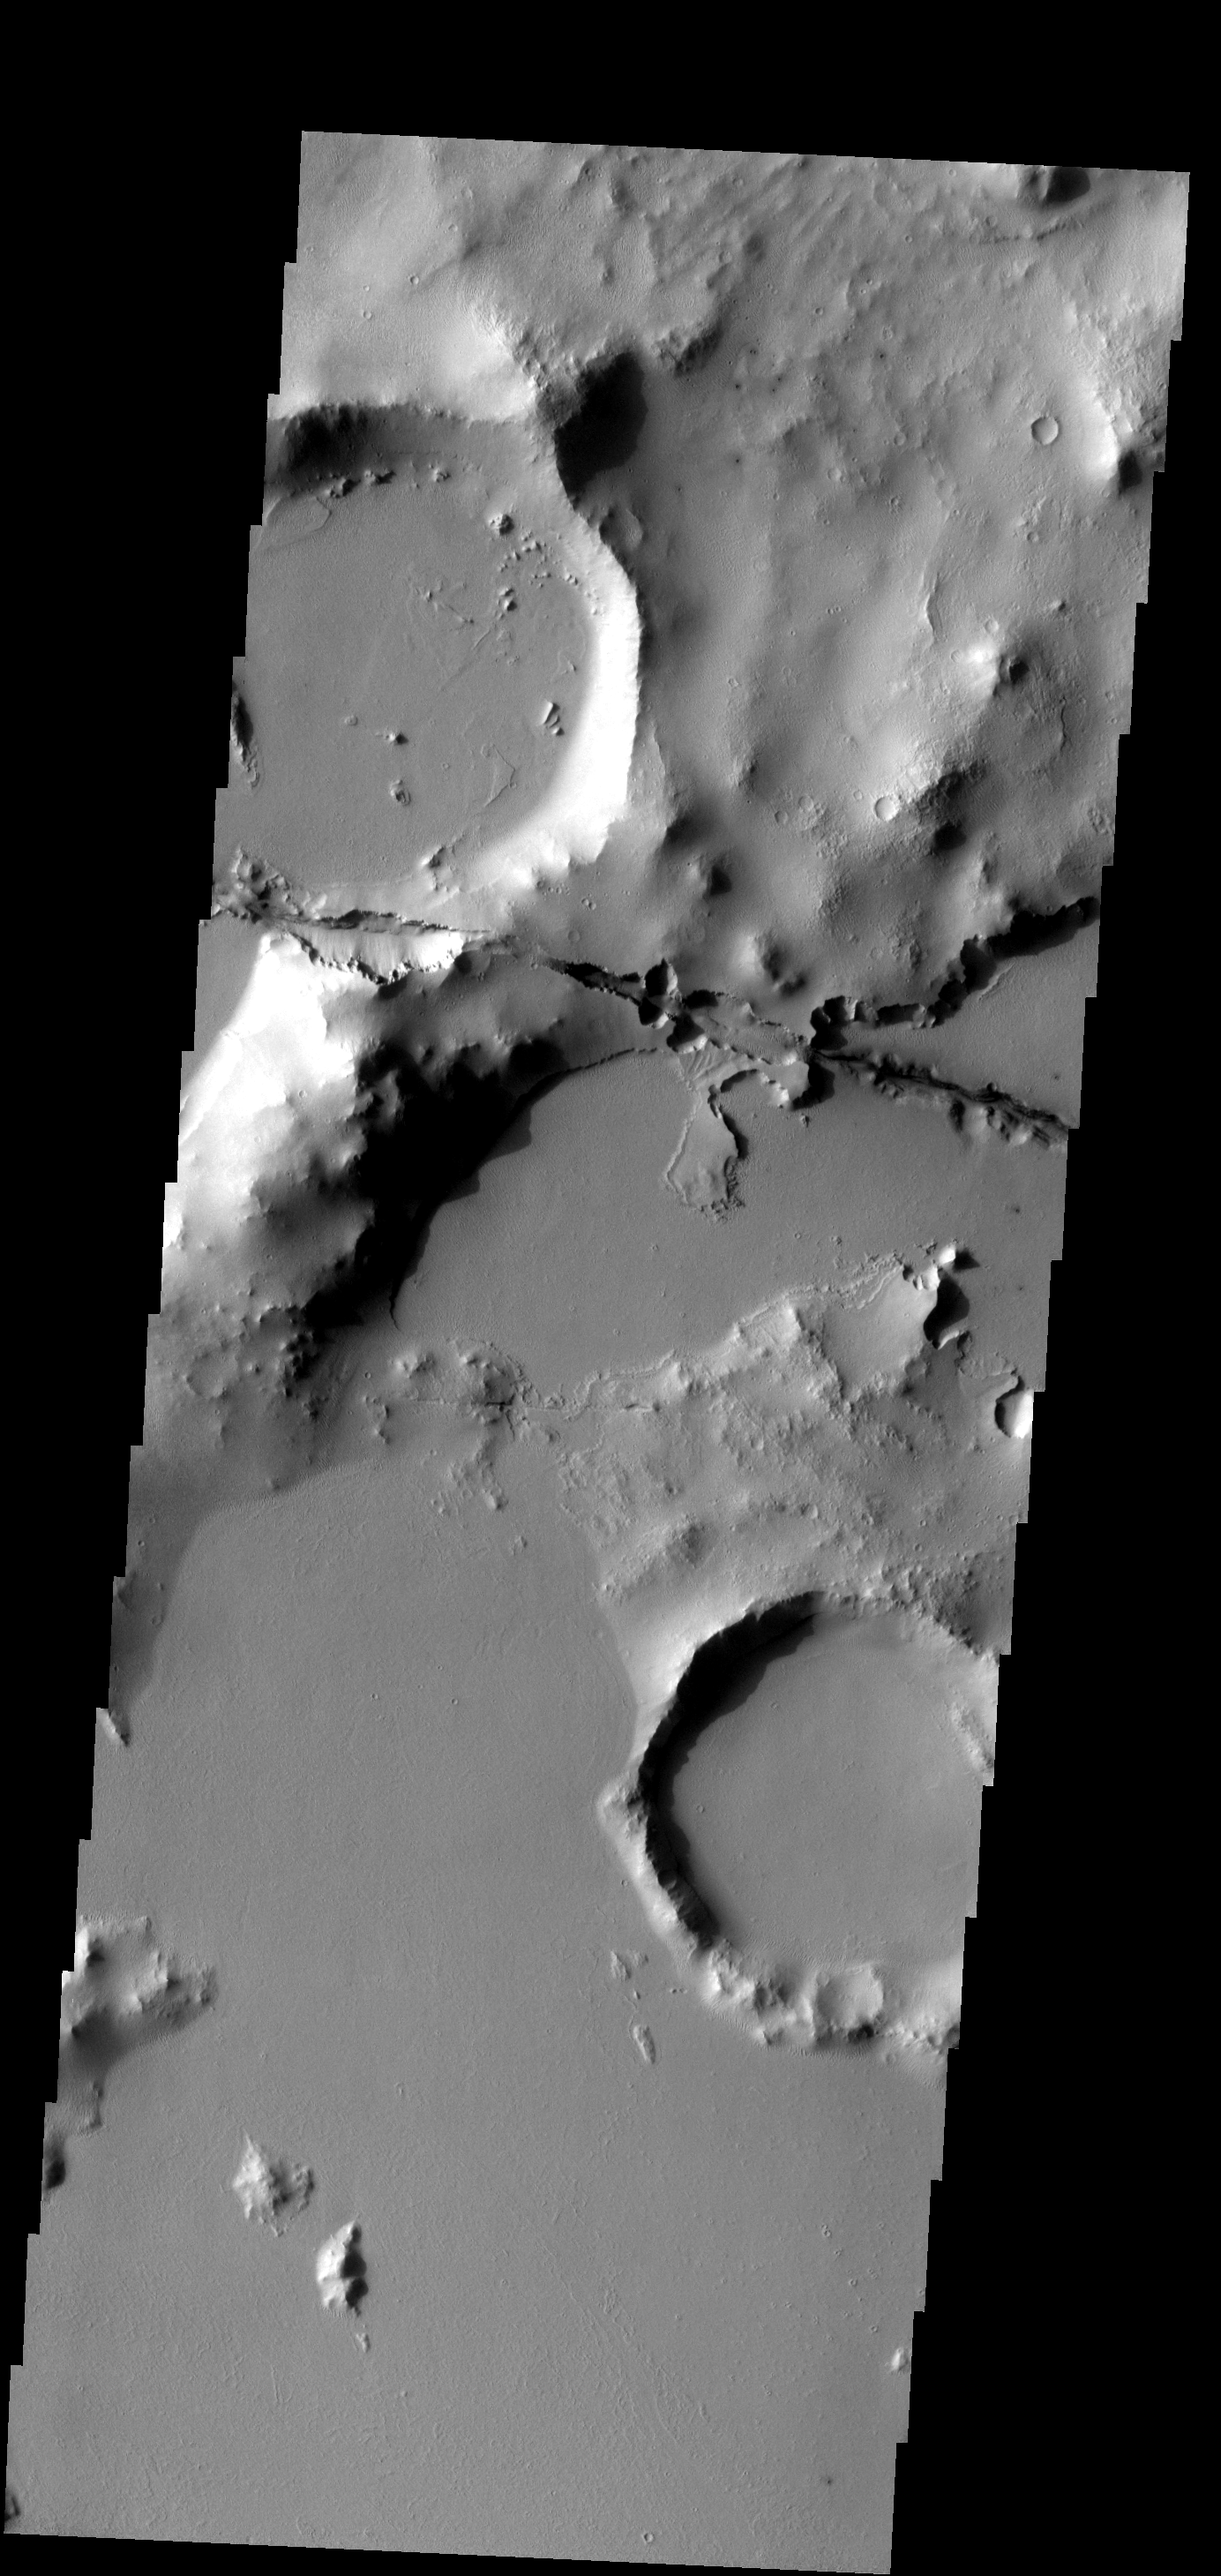

Cerberus Fossae

One of the Cerberus Fossae fractures cuts through the plains and highlands in this image.

Image information: VIS instrument. Latitude 8.5N, Longitude 159.7E. 18 meter/pixel resolution.

Please see the THEMIS Data Citation Note for details on crediting THEMIS images.

Note: this THEMIS visual image has not been radiometrically nor geometrically calibrated for this preliminary release. An empirical correction has been performed to remove instrumental effects. A linear shift has been applied in the cross-track and down-track direction to approximate spacecraft and planetary motion. Fully calibrated and geometrically projected images will be released through the Planetary Data System in accordance with Project policies at a later time.

NASA’s Jet Propulsion Laboratory manages the 2001 Mars Odyssey mission for NASA’s Office of Space Science, Washington, D.C. The Thermal Emission Imaging System (THEMIS) was developed by Arizona State University, Tempe, in collaboration with Raytheon Santa Barbara Remote Sensing. The THEMIS investigation is led by Dr. Philip Christensen at Arizona State University. Lockheed Martin Astronautics, Denver, is the prime contractor for the Odyssey project, and developed and built the orbiter. Mission operations are conducted jointly from Lockheed Martin and from JPL, a division of the California Institute of Technology in Pasadena.

Credit: NASA/JPL/ASU